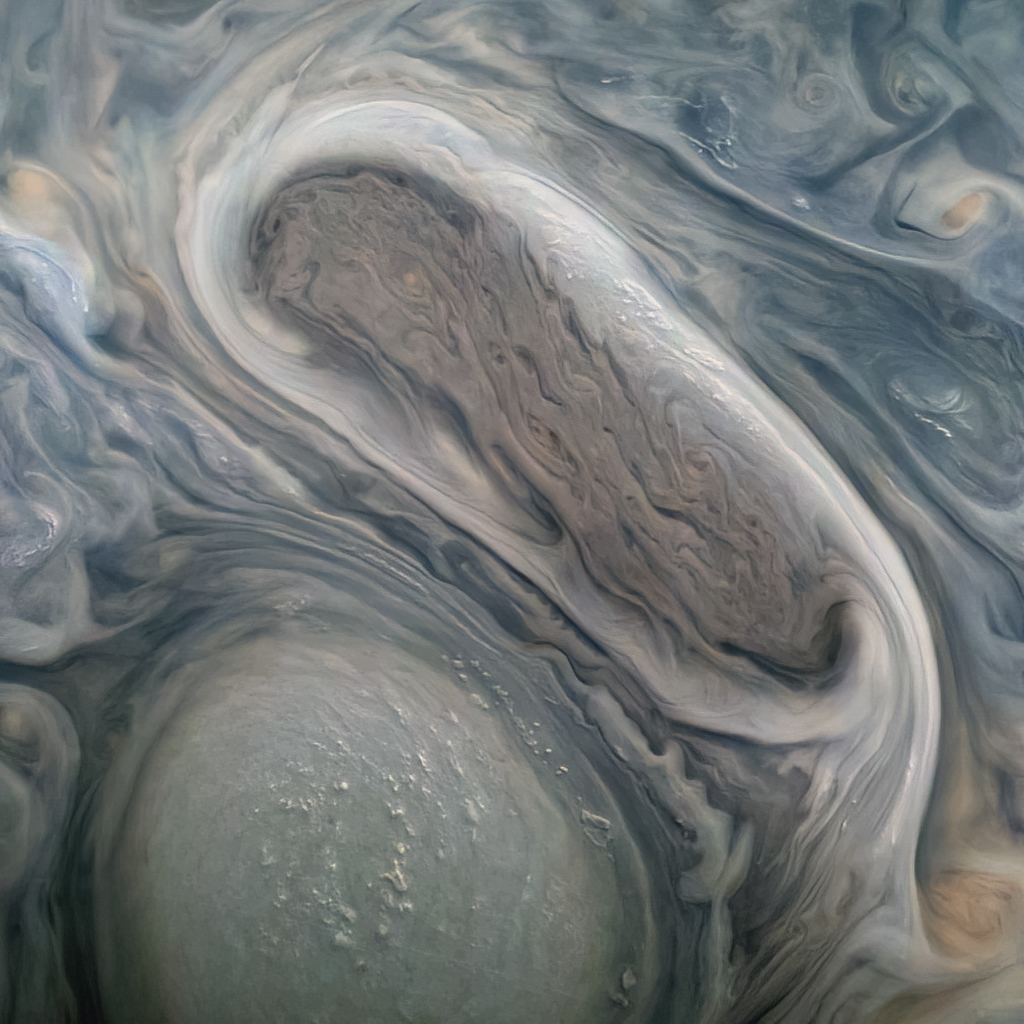

Giant Storms and High Clouds

This image shows two of Jupiter’s large rotating storms, captured by Juno’s visible-light imager, JunoCam, on Juno’s 38th perijove pass, on Nov. 29, 2021.

This image was acquired at 50 degrees 5 minutes north latitude, at an altitude of 3,815 miles (6,140 kilometers). Atmospheric details as small as 2.5 miles (4 kilometers) can be discerned in the image. Bright “pop-up” clouds are visible above the lower storm, casting shadows on the cloud bank below. Although the pop-up clouds appear small in comparison to the large storm below, such clouds are typically 31 miles (50 kilometers) across.

Citizen scientist Kevin M. Gill processed the image to enhance the color and contrast, using raw JunoCam data.

Credit: Image data: NASA/JPL-Caltech/SwRI/MSSS, Image processing: Kevin M. Gill CC BY